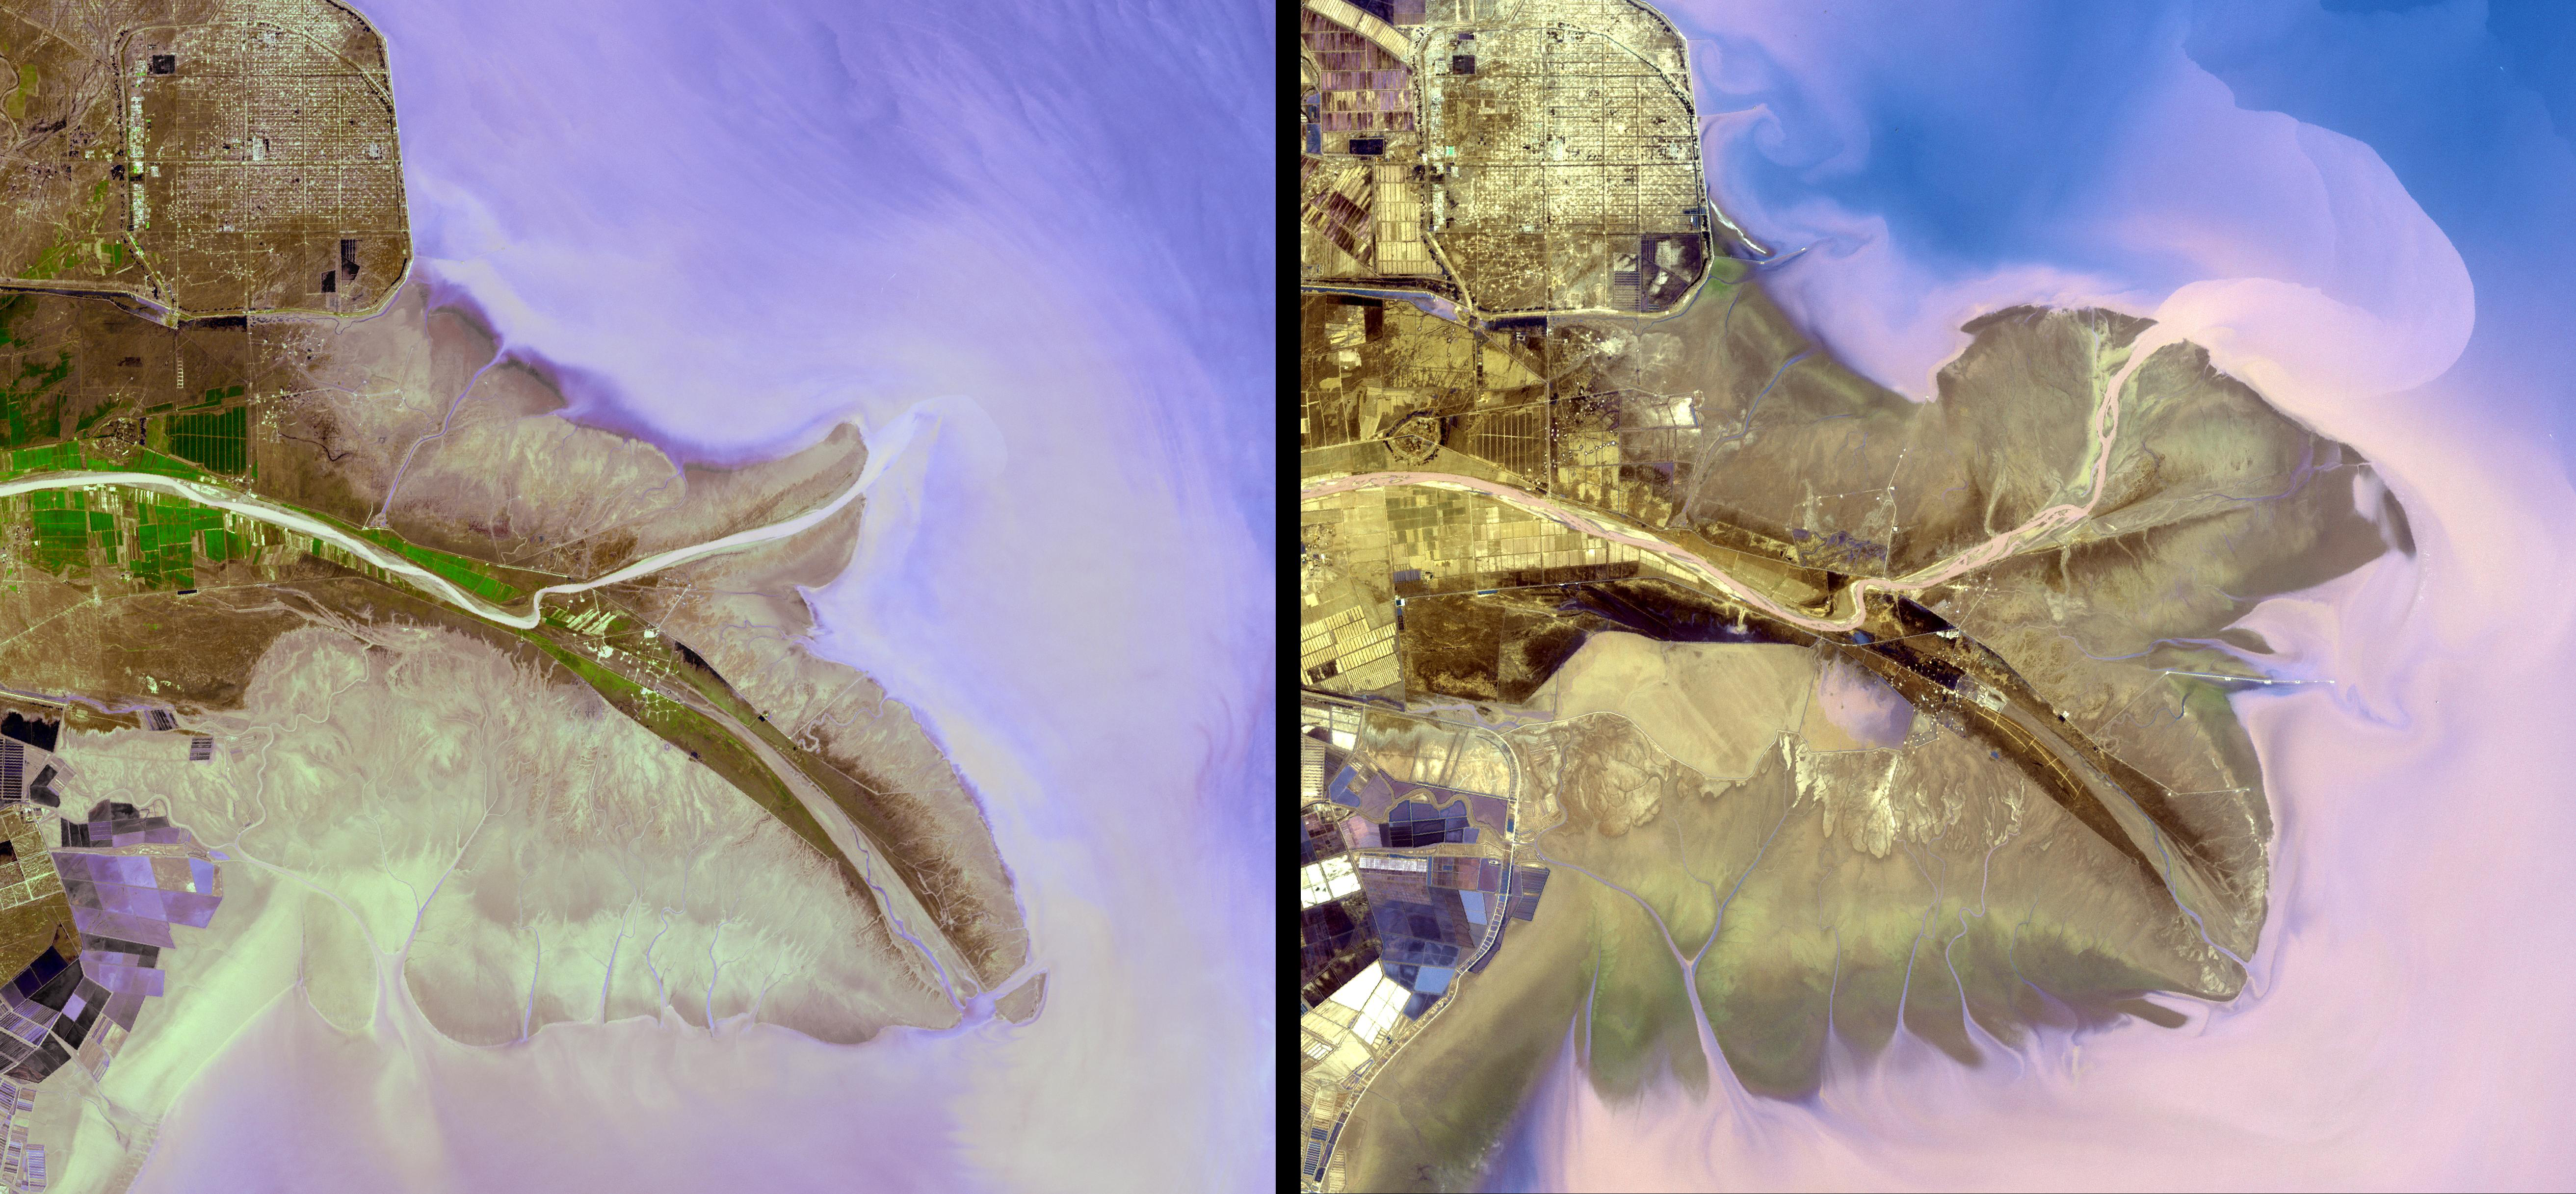

Yellow River Delta, China

The Yellow River is the second-longest river in China, and the sixth longest in the world. It drains a basin area of 740,000 square kilometers. It has been the cradle of Chinese civilization; but frequent devastating floods have also earned it the name of China’s Sorrow. Historical maps from ~200BCE indicate the Yellow River was then flowing considerably north of its present course. A major course change in 1194 took over the Huai River drainage system throughout the next 700 years. The Yellow River adopted its present course in 1897 after the latest course change occurred in 1855. Currently, the Yellow River ends in the Bohai Sea, yet its eastern terminus continues to oscillate from points north and south of the Shandong Peninsula in its many dramatic shifts over time. The two ASTER images, acquired in 2001 (left) and 2009 (right), dramatically show the changes. The images cover an area of 36.5 x 41.4 km, and are located near 37.6 degrees north latitude, 119 degrees east longitude. Caption information from Wikipedia.

With its 14 spectral bands from the visible to the thermal infrared wavelength region and its high spatial resolution of 15 to 90 meters (about 50 to 300 feet), ASTER images Earth to map and monitor the changing surface of our planet. ASTER is one of five Earth-observing instruments launched December 18, 1999, on NASA’s Terra satellite. The instrument was built by Japan’s Ministry of Economy, Trade and Industry. A joint U.S./Japan science team is responsible for validation and calibration of the instrument and the data products.

The broad spectral coverage and high spectral resolution of ASTER provides scientists in numerous disciplines with critical information for surfacemapping and monitoring of dynamic conditions and temporal change. Exampleapplications are: monitoring glacial advances and retreats; monitoringpotentially active volcanoes; identifying crop stress; determining cloudmorphology and physical properties; wetlands evaluation; thermal pollutionmonitoring; coral reef degradation; surface temperature mapping of soils and geology; and measuring surface heat balance.

The U.S. science team is located at JPL, Pasadena, Calif. The Terra mission is part of NASA’s Science Mission Directorate.

Credit: NASA/GSFC/METI/ERSDAC/JAROS, and U.S./Japan ASTER Science Team